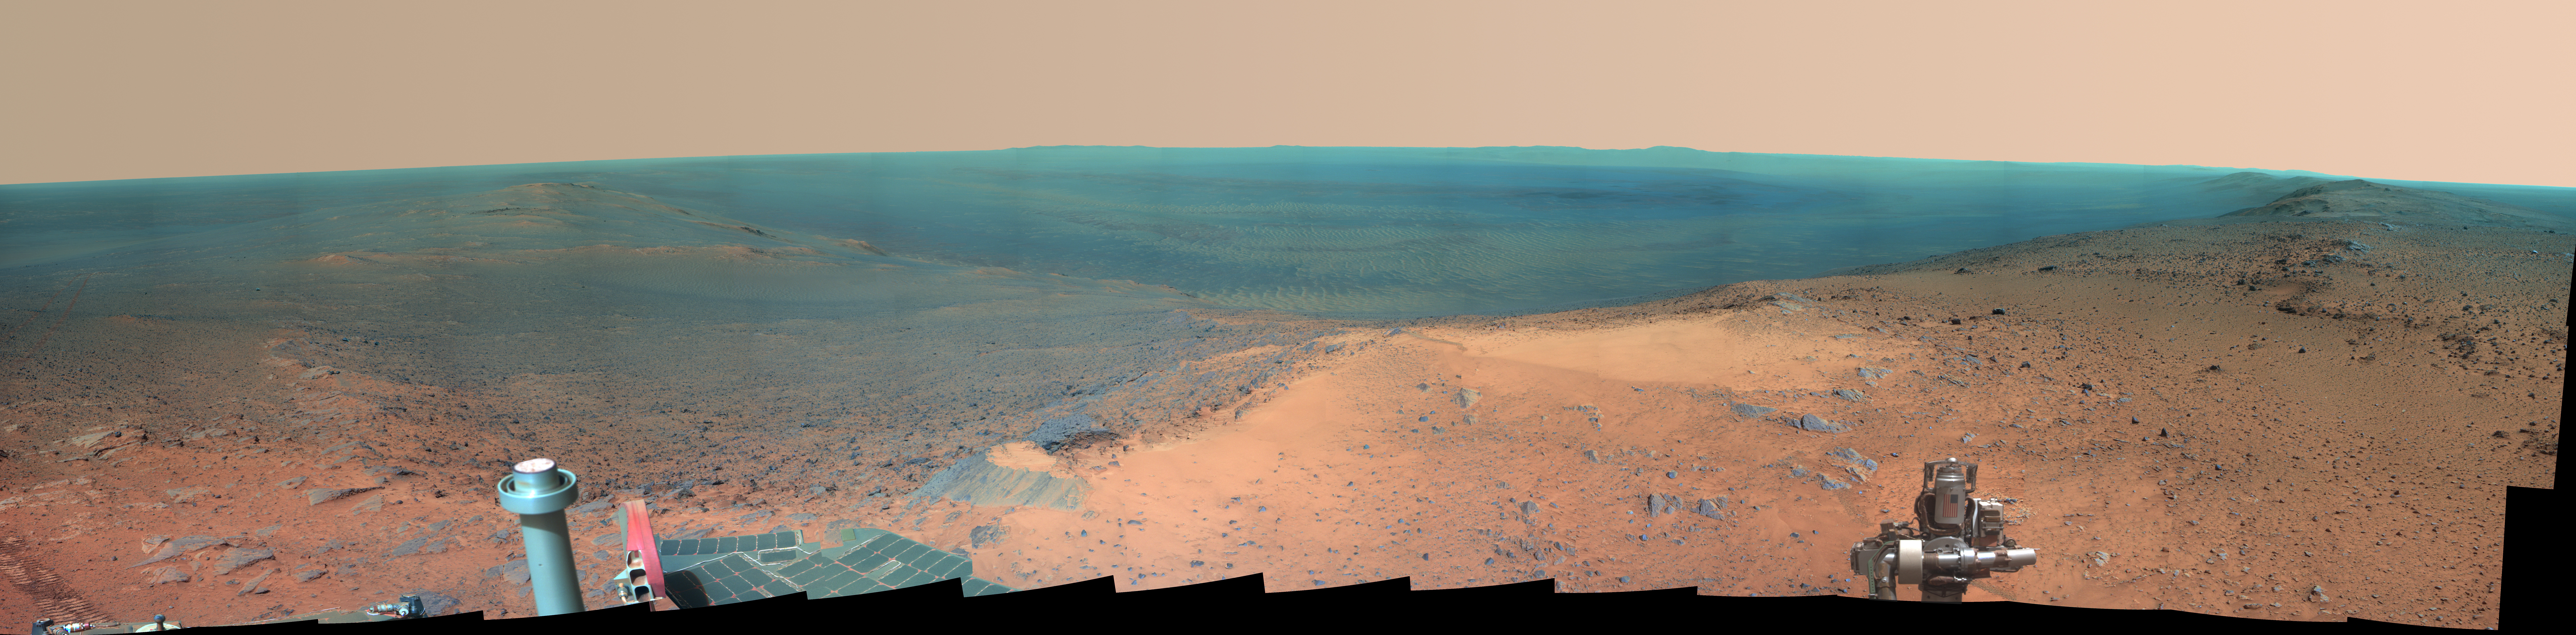

High Martian Viewpoint for 11-Year-Old Rover (False-Color Landscape)

NASA’s Mars Exploration Rover Opportunity obtained this view from the top of the “Cape Tribulation” segment of the rim of Endeavour Crater. The rover reached this point three weeks before the 11th anniversary of its January 2004 landing on Mars.

In this version of the panorama, the landscape is presented in false color to make differences in surface materials more easily visible. The rover’s arm, which bears an image of the U.S. flag, is presented in approximately true color.

The component images were taken with Opportunity’s panoramic camera (Pancam) during the week after the rover’s arrival at the summit on Jan. 6, 2015, the 3,894th Martian day, or sol, of the rover’s work on Mars.

This location is the highest elevation Opportunity has reached since departing the Victoria Crater area in 2008 on a three-year, down-slope journey to Endeavour Crater. Endeavour spans about 14 miles (22 kilometers) in diameter, with its interior and rim laid out in this 245-degree panorama centered toward east-northeast. Rover tracks imprinted during the rover’s approach to the site appear on the left. The far horizon in the right half of the scene includes portions of the rim of a crater farther south, Iazu Crater. An orbital image showing the regional context is at PIA13082.

The rover climbed about 440 feet (about 135 meters) in elevation from a lower section of the Endeavour rim that it crossed in mid-2013, “Botany Bay,” in its drive to the Tribulation summit. It departed the summit on Jan. 17, 2015 (Sol 3902), continuing toward a science destination at “Marathon Valley.”

At the summit, Opportunity held its robotic arm so that the U.S. flag would be visible in the scene. The flag is printed on the aluminum cable guard of the rover’s rock abrasion tool, which is used for grinding away weathered rock surfaces to expose fresh interior material for examination. The flag is intended as a memorial to victims of the Sept. 11, 2001, attacks on the World Trade Center in New York. The aluminum used for the cable guard was recovered from the site of the twin towers in the weeks following the attacks. Workers at Honeybee Robotics in lower Manhattan, less than a mile from the World Trade Center, were making the rock abrasion tool for Opportunity and NASA’s twin Mars Exploration Rover, Spirit, in September 2001.

This color image combines exposures taken through three of the Pancam’s color filters, centered on wavelengths of 753 nanometers (near-infrared), 535 nanometers (green) and 432 nanometers (violet). The left edge is toward west-northwest and the right edge is southward.

Opportunity landed on Mars on Jan. 25, 2004, Universal Time (evening of Jan. 24, 2004, PST).

Photojournal Note: Also available is the full resolution TIFF file PIA19110_full.tif. This file may be too large to view from a browser; it can be downloaded onto your desktop by right-clicking on the previous link and viewed with image viewing software.

Credit: NASA/JPL-Caltech/Cornell Univ./Arizona State Univ.